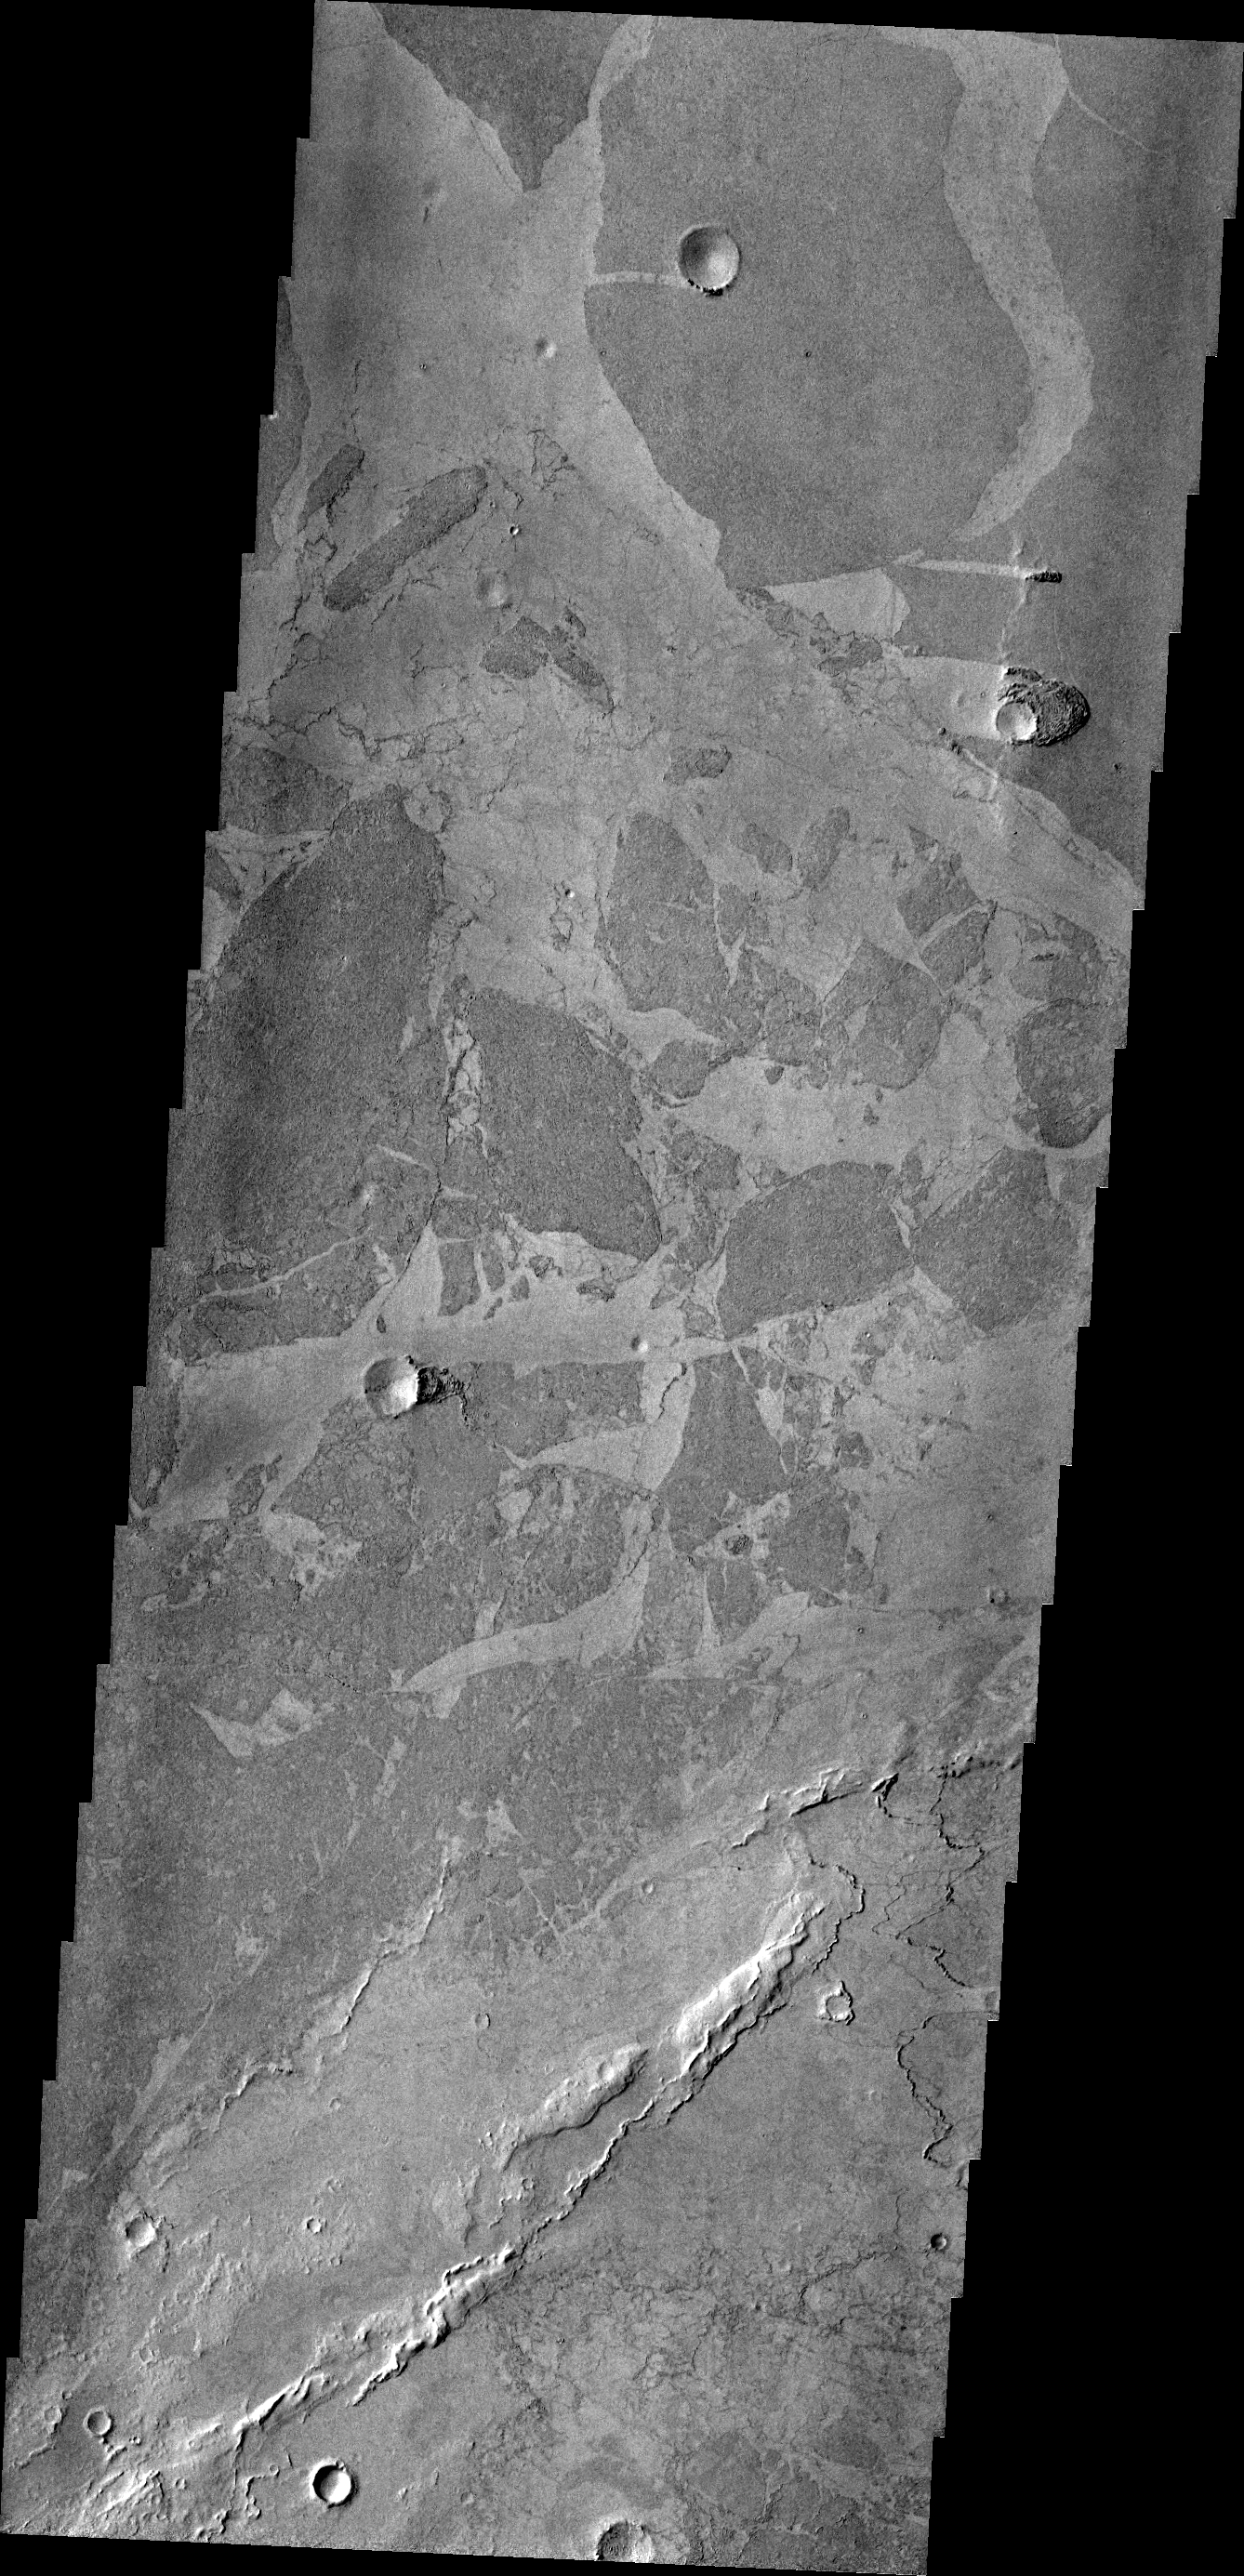

Puzzle Pieces

Platy lava flows in Elysium look very different from the thicker flows of the Tharsis region. In this VIS image, the darker plates are separated by lighter material and some edges “match-up” like puzzle pieces.

Credit: NASA/JPL/ASU